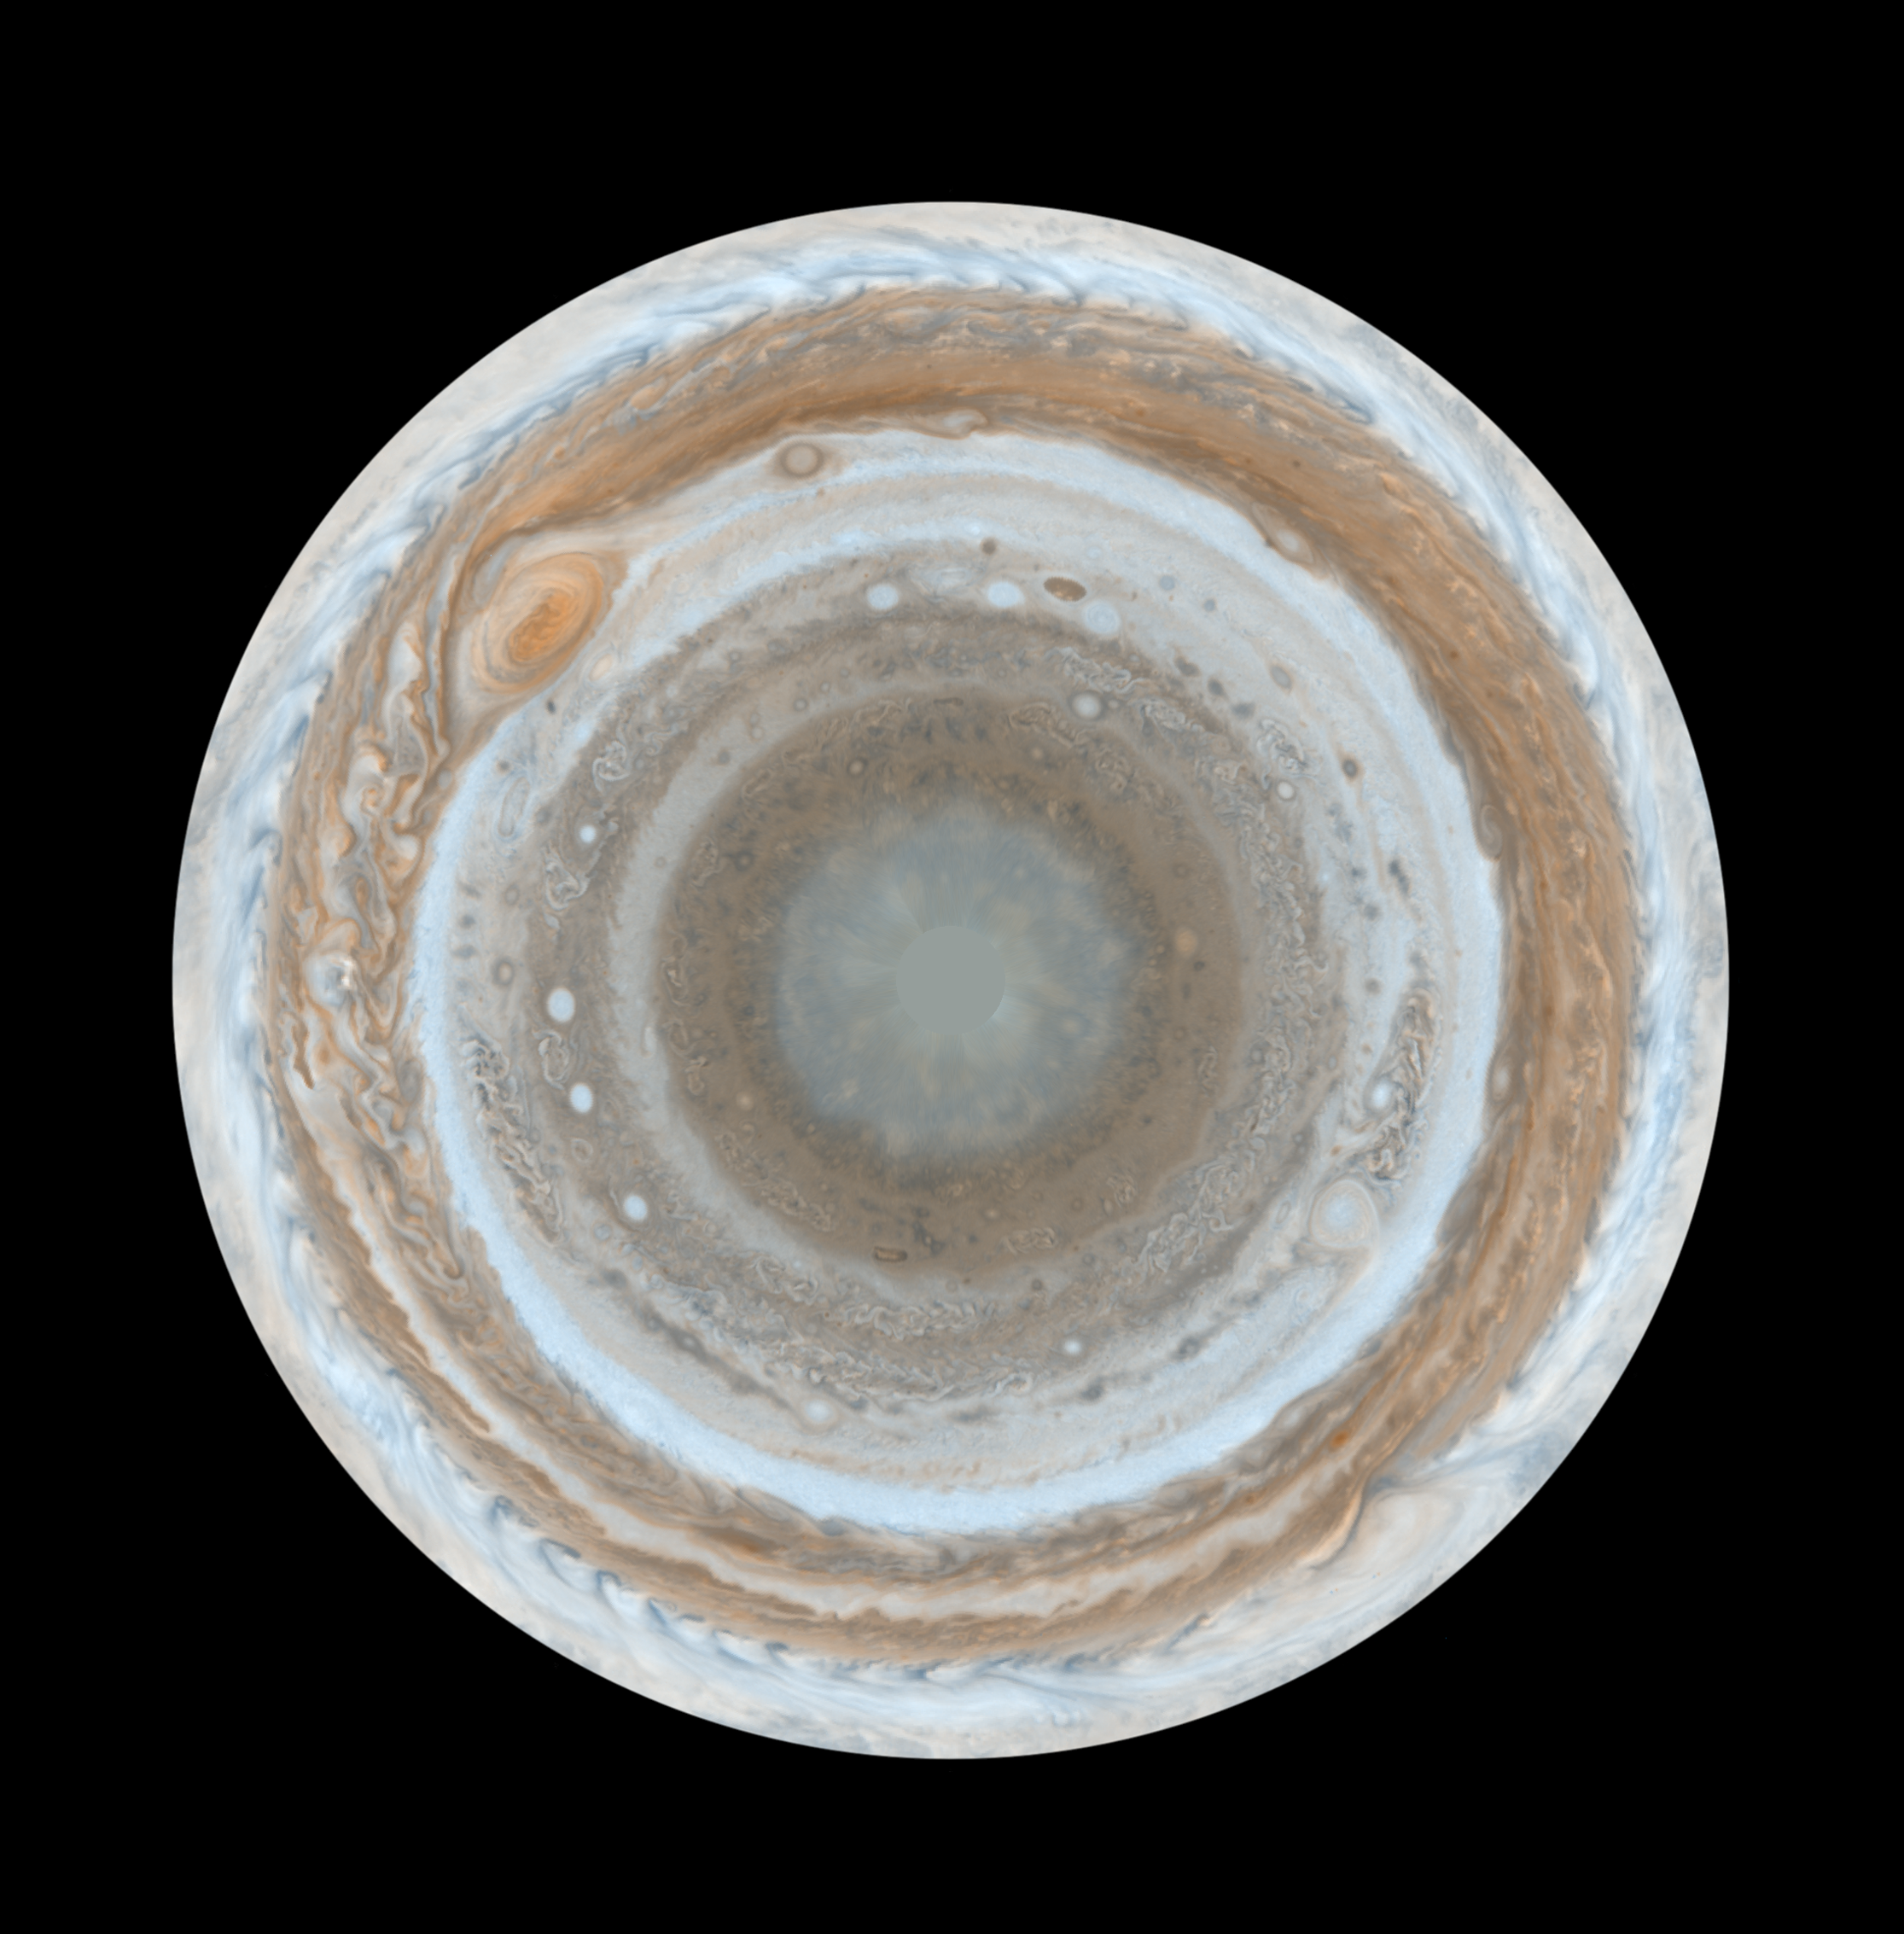

Cassini’s Best Maps of Jupiter (South Polar Map)

These color maps of Jupiter were constructed from images taken by the narrow-angle camera onboard NASA’s Cassini spacecraft on Dec. 11 and 12, 2000, as the spacecraft neared Jupiter during its flyby of the giant planet. Cassini was on its way to Saturn. They are the most detailed global color maps of Jupiter ever produced; the smallest visible features are about 120 kilometers (75 miles) across. For other maps see PIA07782 and PIA07783.

The maps are composed of 36 images: a pair of images covering Jupiter’s northern and southern hemispheres was acquired in two colors every hour for nine hours as Jupiter rotated beneath the spacecraft. Although the raw images are in just two colors, 750 nanometers (near-infrared) and 451 nanometers (blue), the map’s colors are close to those the human eye would see when gazing at Jupiter.

The maps show a variety of colorful cloud features, including parallel reddish-brown and white bands, the Great Red Spot, multi-lobed chaotic regions, white ovals and many small vortices. Many clouds appear in streaks and waves due to continual stretching and folding by Jupiter’s winds and turbulence. The bluish-gray features along the north edge of the central bright band are equatorial “hot spots,” meteorological systems such as the one entered by NASA’s Galileo probe. Small bright spots within the orange band north of the equator are lightning-bearing thunderstorms. The polar regions shown here are less clearly visible because Cassini viewed them at an angle and through thicker atmospheric haze.

The round maps are polar stereographic projections that show the north or south pole in the center of the map and the equator at the edge.

The Cassini-Huygens mission is a cooperative project of NASA, the European Space Agency and the Italian Space Agency. The Jet Propulsion Laboratory, a division of the California Institute of Technology in Pasadena, manages the mission for NASA’s Science Mission Directorate, Washington, D.C. The Cassini orbiter and its two onboard cameras were designed, developed and assembled at JPL. The imaging operations center is based at the Space Science Institute in Boulder, Colo.

Credit: NASA/JPL/Space Science Institute